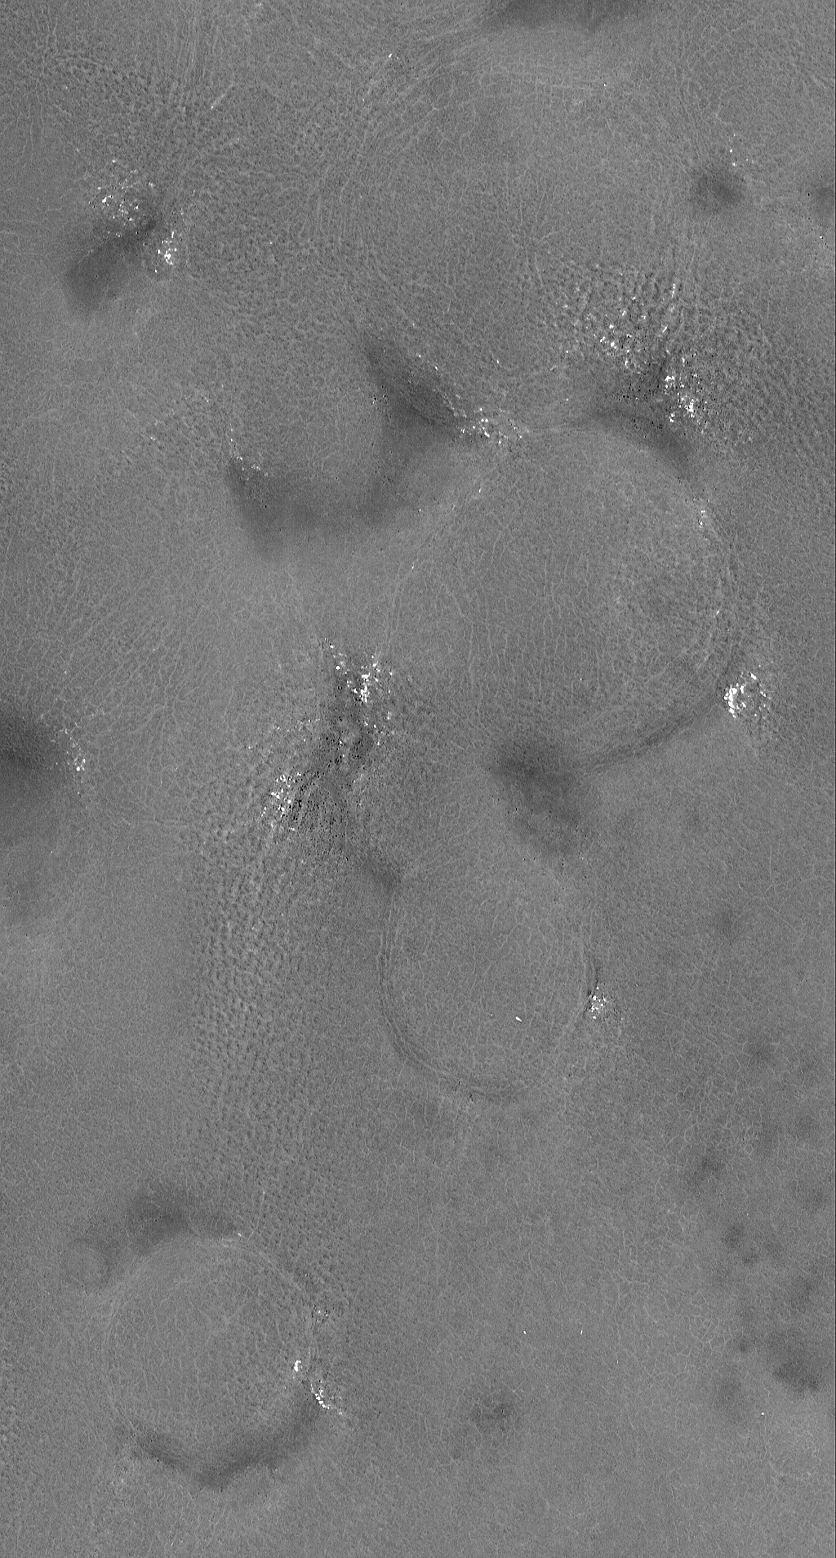

Buried Craters

17 September 2006
This Mars Global Surveyor (MGS) Mars Orbiter Camera (MOC) image shows rugged terrain in the northern plains. The circular features are old, buried impact craters. The bright spots are small patches of the seasonal frost that has been almost entirely removed from the area by sublimation (turning from solid to gas).

Location near: 70.7°N, 271.0°W
Image width: ~3 km (~1.9 mi)
Illumination from: lower left
Season: Northern Spring

Credit: NASA/JPL/Malin Space Science Systems